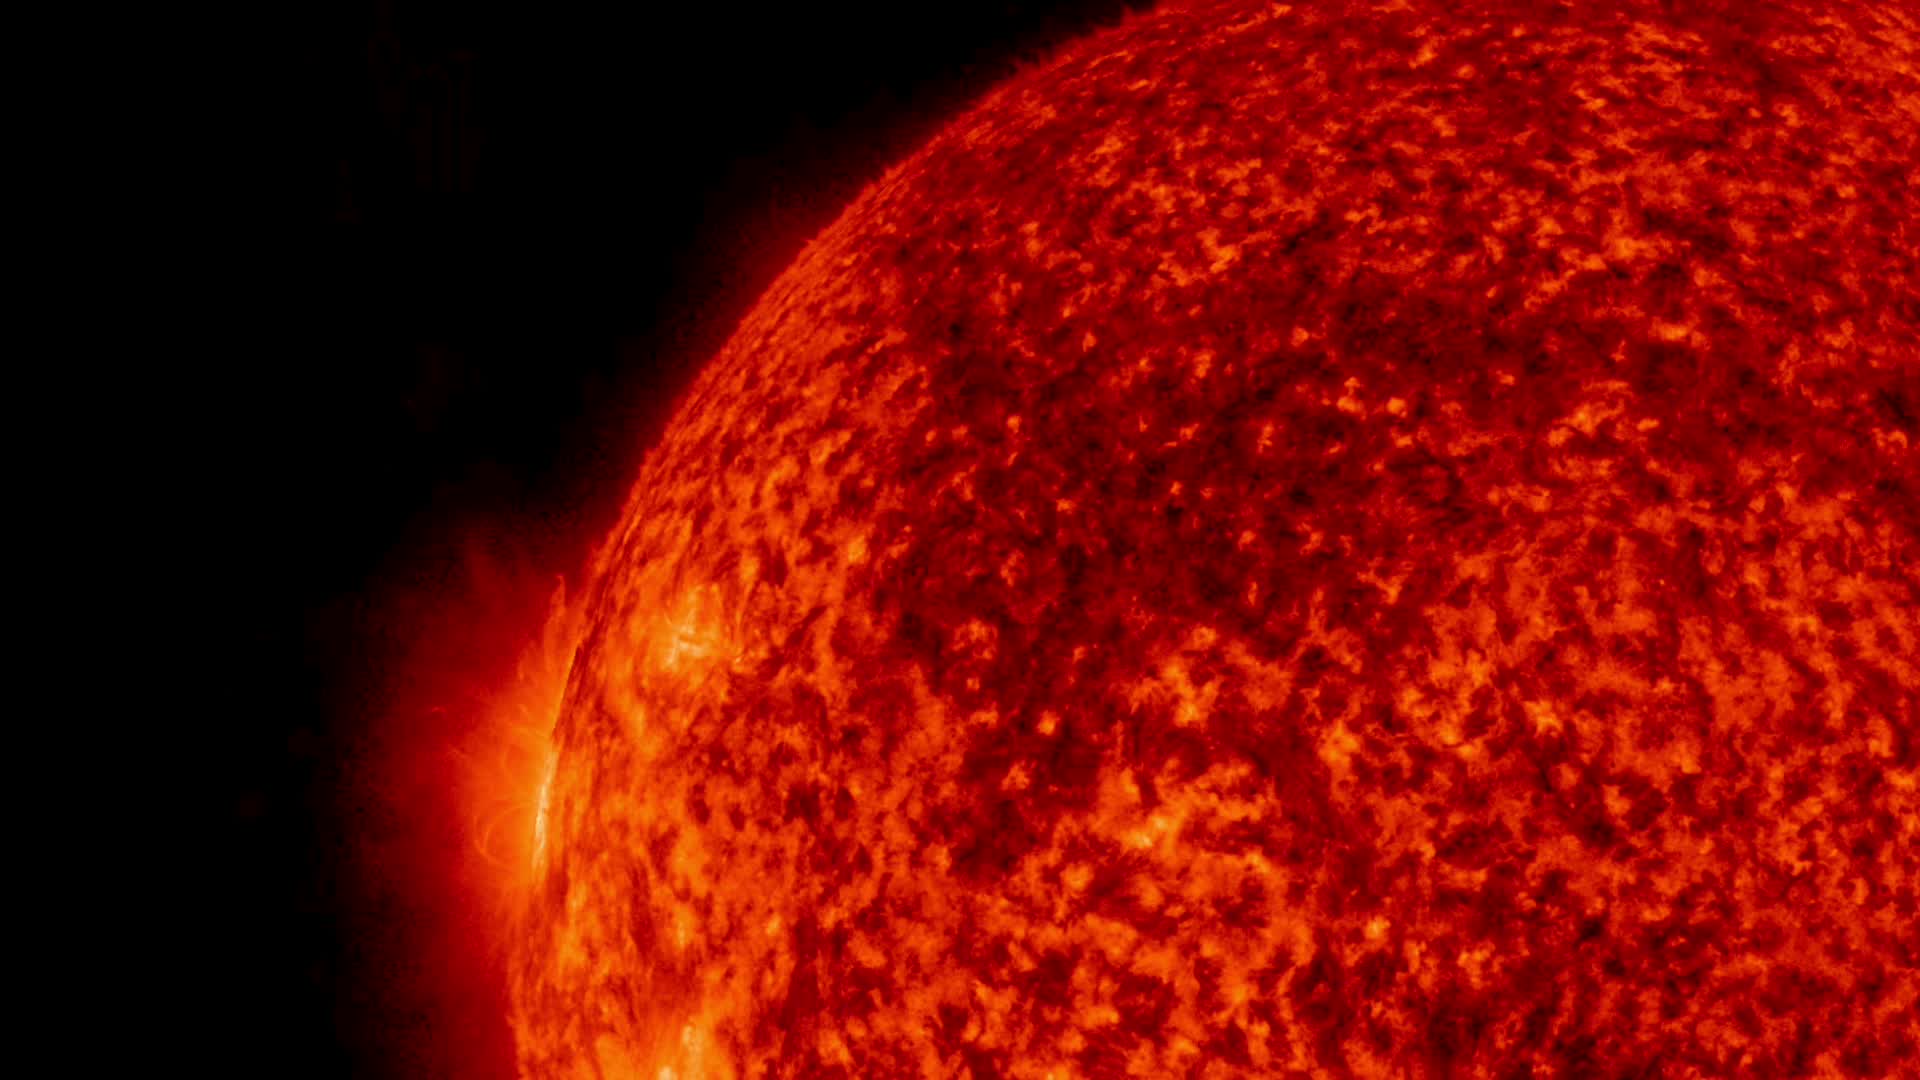

NASA’s SDO Watches Bursts of Solar Material

Solar material repeatedly bursts from the sun in this close-up captured on July 9-10, 2016, by NASA’s Solar Dynamics Observatory, or SDO. The sun is composed of plasma, a gas in which the negative electrons move freely around the positive ions, forming a powerful mix of charged particles. Each burst of plasma licks out from the surface only to withdraw back into the active region – a dance commanded by complex magnetic forces above the sun. SDO captured this video in wavelengths of extreme ultraviolet light, which are typically invisible to our eyes. The imagery is colorized here in red for easy viewing.

Credit: NASA/SDO/Goddard Space Flight Center/Joy Ng